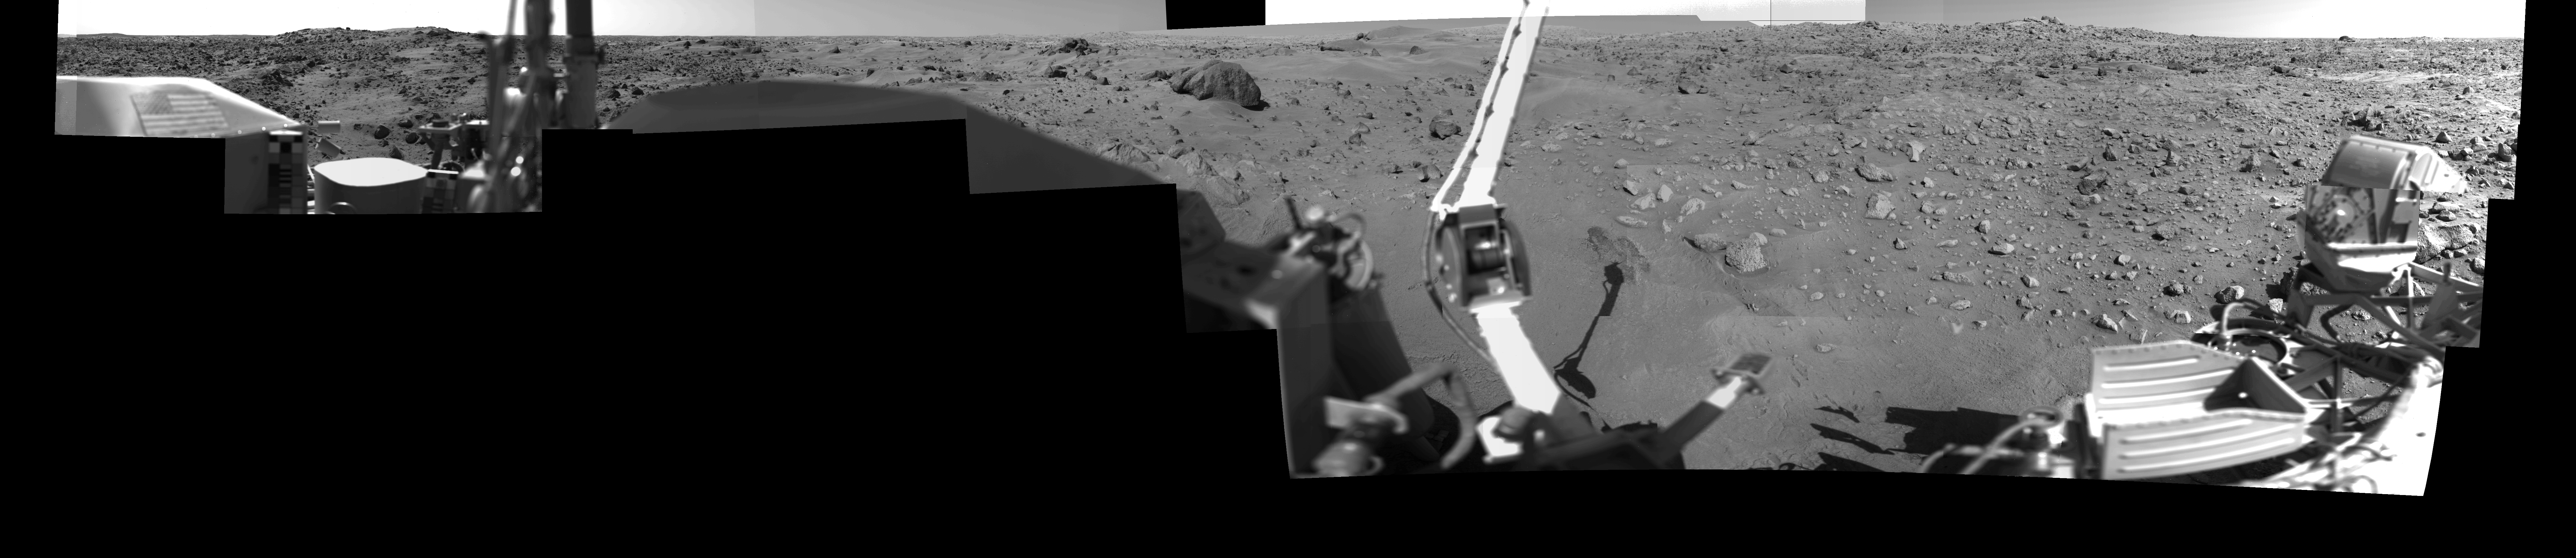

Afternoon on Chryse Planitia – Viking Lander 1 Camera 1 Mosaic

During the Viking Mission, the Viking Lander Camera System acquired many high-resolution images of the scene at Chryse Planitia. Using individual camera events, which occurred on many days throughout the mission, computer mosaics have been created for the site as viewed by each of the two cameras on the spacecraft. Two sets of mosaics were produced of Chryse Planitia; one pair for camera 1 and 2 images acquired in the early morning and one pair for camera 1 and 2 images acquired in the mid-afternoon.

Each complete mosaiced scene extends 342.5 degrees in azimuth, and from approximately 5 degrees above the horizon to 60 degrees below. A complete mosaic incorporated approximately 15 million picture elements (pixels). This mosaic was produced in the early morning (14:00-15:30) by the Camera 1 system on Viking Lander 1. See PIA03166 for the afternoon Camera 2 mosaic and PIA03163 and PIA03164 for the morning mosaics.

Credit: NASA/JPL